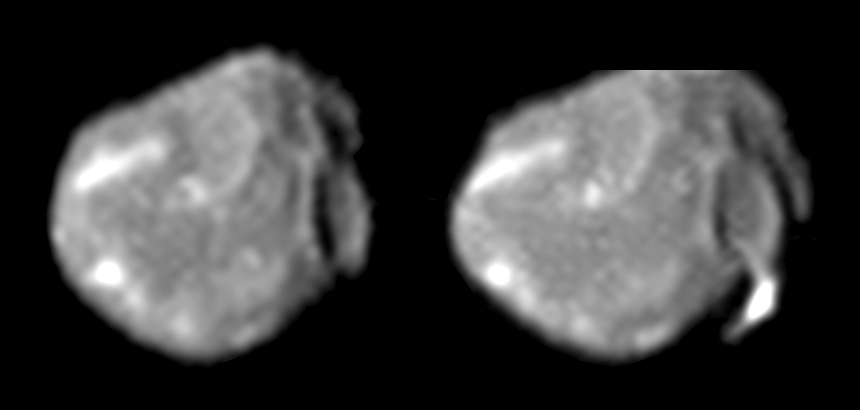

Bright Streak on Amalthea

These two images of Jupiter’s small, irregularly shaped moon Amalthea, obtained by the camera onboard NASA’s Galileo spacecraft in August 1999(left) and November 1999 (right), form a “stereo pair” that helps scientists determine this moon’s shape and the topography of its surface features. Features as small as 3.8 kilometers (2.4 miles) across can be resolved in these images, making them among the highest-resolution images ever taken of Amalthea.

The large impact crater visible in both images, near the right-hand edge of Amalthea’s disk, is about 40 kilometers (about 29 miles) across; two ridges, tall enough to cast shadows, extend from the top of the crater in a V-shape reminiscent of a “rabbit ears” television antenna. To the left of these ridges, in the top center portion of Amalthea’s disk, is a second large impact crater similar in size to the first crater. To the left of this second crater is a linear “streak” of relatively bright material about 50 kilometers (31 miles) long. In previous spacecraft images of Amalthea taken from other viewing directions, this bright feature was thought to be a small, round, bright “spot” and was given the name Ida. These new images reveal for the first time that Ida is actually a long, linear “streak.” This bright streak may represent material ejected during the formation of the adjacent impact crater, or it may just mark the crest of a local ridge. Other patches of relatively bright material can be seen elsewhere on Amalthea’s disk, although none of these other bright spots has Ida’s linear shape.

In both images, sunlight is coming from the left and north is approximately up. Note that the north pole of Amalthea is missing in the right-hand image (it was cut off by the edge of the camera frame). The bright streak, Ida, is on the side of the moon that faces permanently away from Jupiter, and the crater near the right-hand edge of the disk is in the center of Amalthea’s leading side (the side of the moon that “leads” as Amalthea moves in its orbit around Jupiter).

The images are, from left to right: Amalthea taken on August 12, 1999 at a range of 446,000 kilometers (about 277,000 miles) and on November 26, 1999 at a range of 374,000 kilometers (about 232,000 miles).

Credit: NASA/JPL/Cornell University